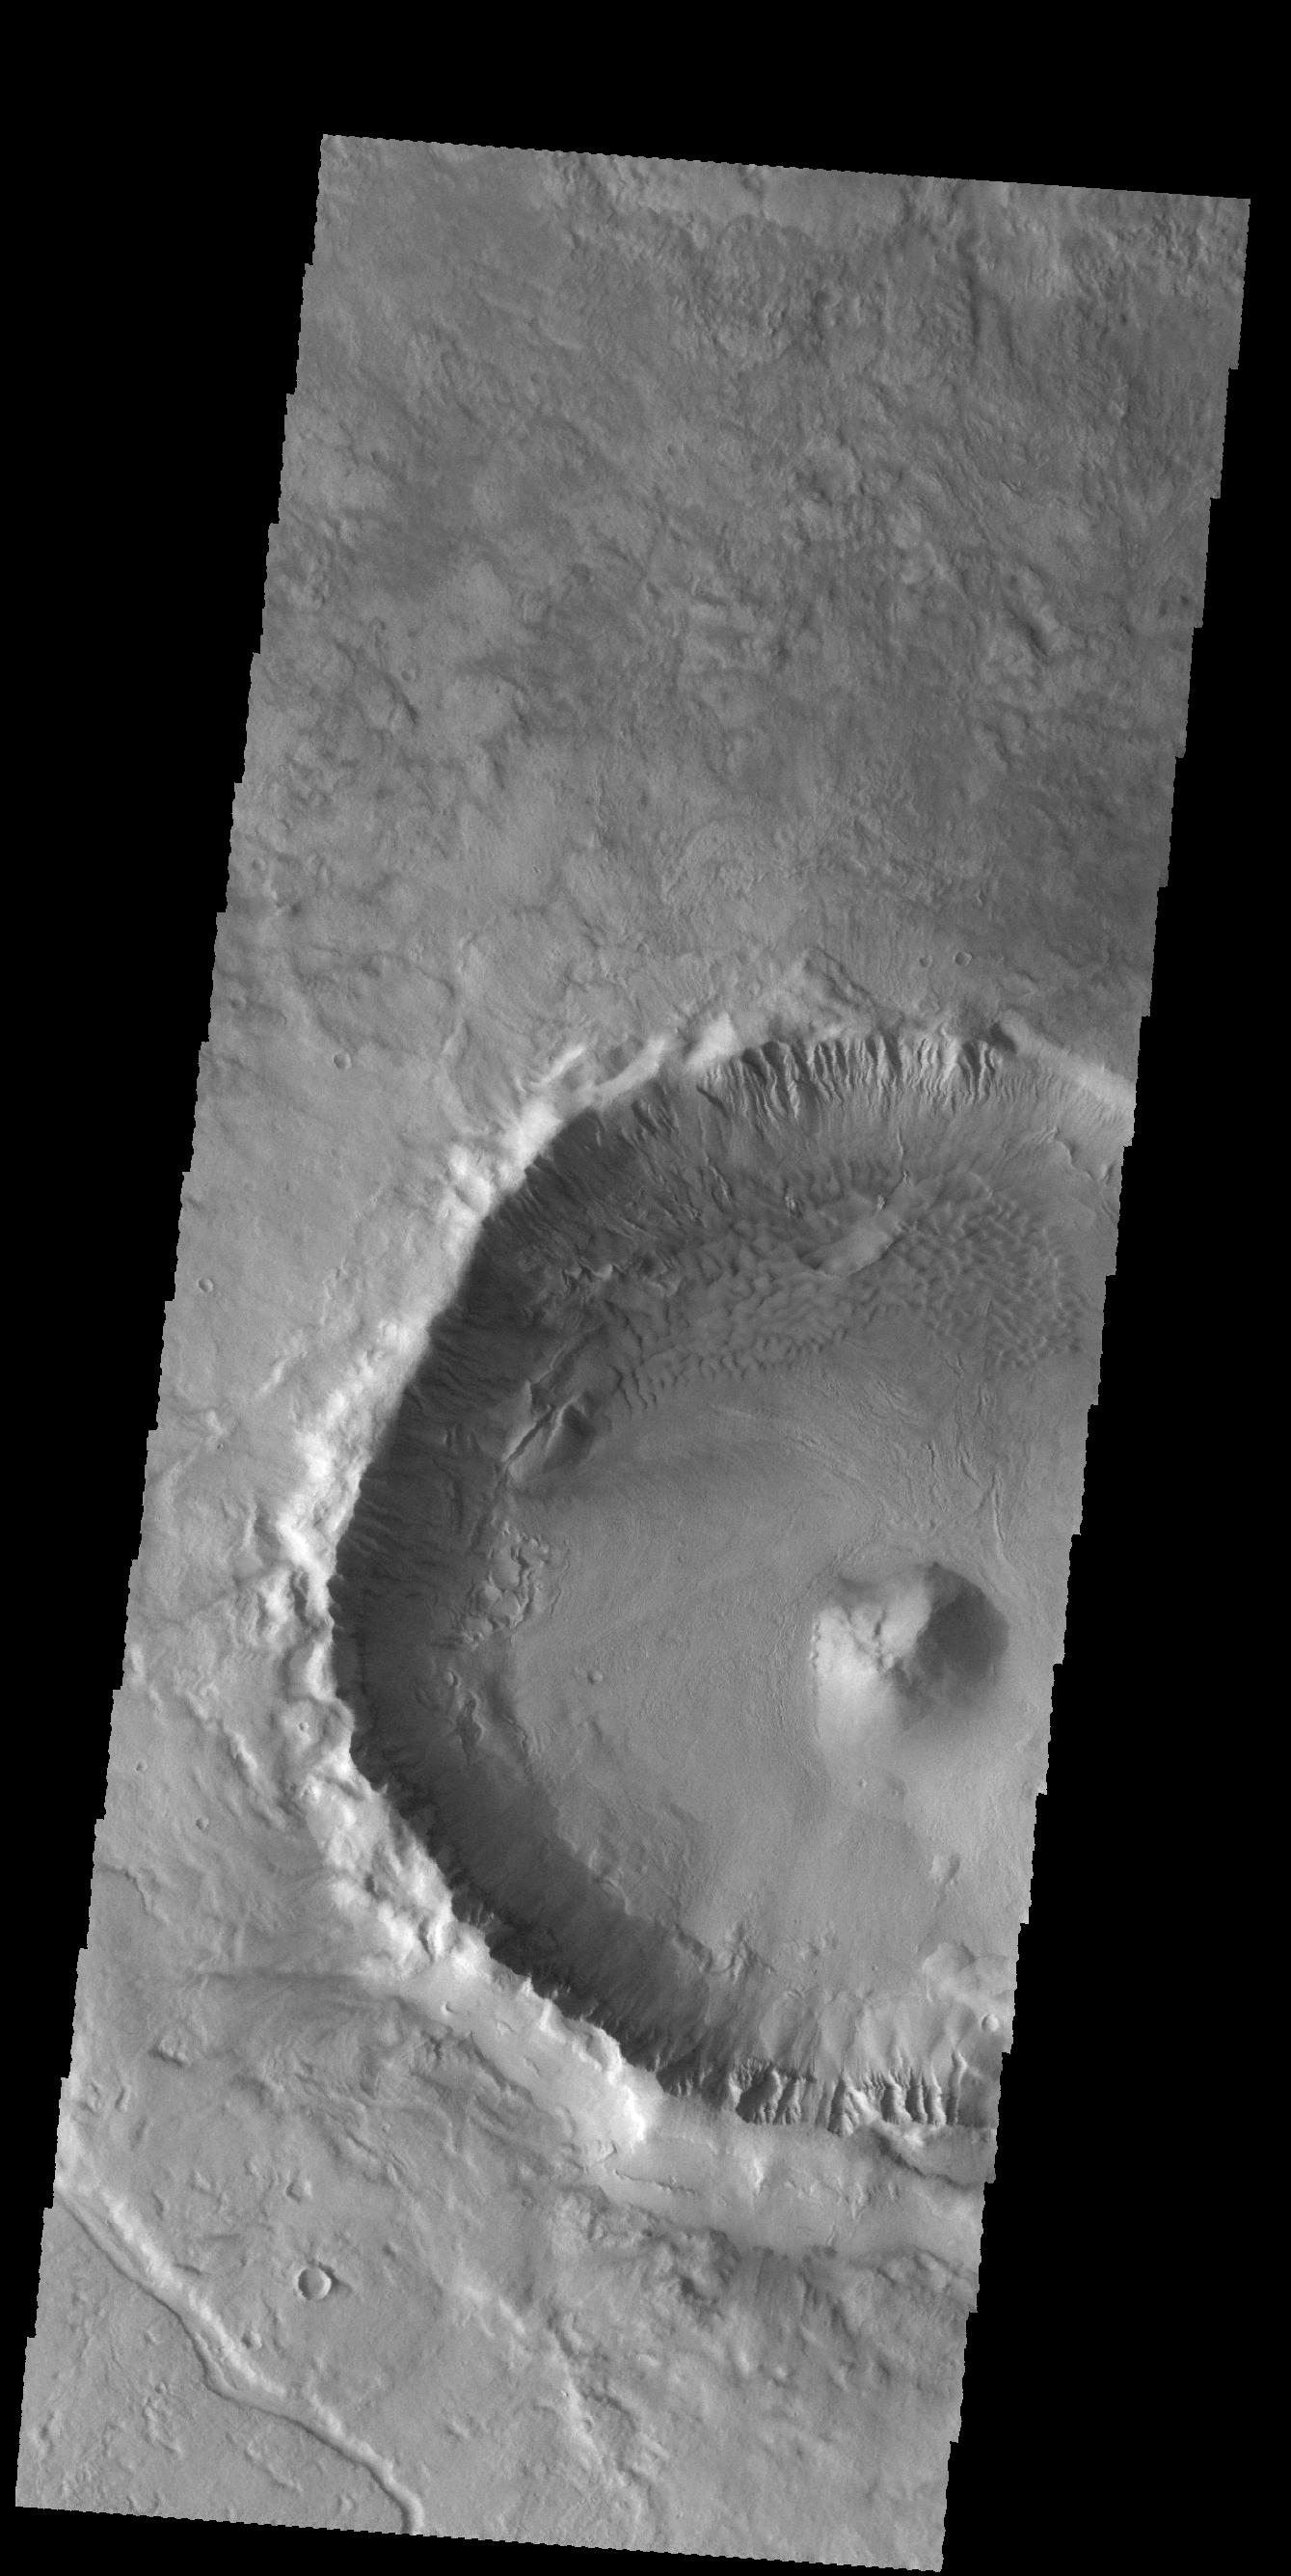

Crater Features

Today’s VIS image is of an unnamed crater located on the floor of the much larger Newton Crater. This crater had a central peak, gullies on the inner rim and dunes on the northern part of the crater floor.

Credit: NASA/JPL-Caltech/ASU